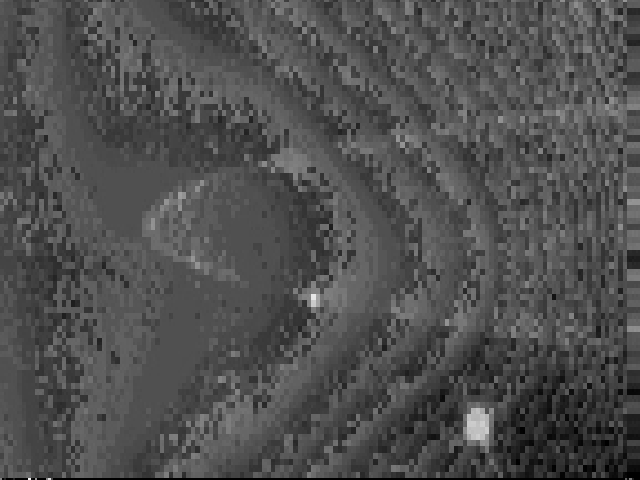

Satellite Rings Movie

This brief movie clip (of which the release image is a still frame), taken by NASA’s Cassini spacecraft as it approached Jupiter, shows the motions, over a 16 hour-period, of two satellites embedded in Jupiter’s ring. The moon Adrastea is the fainter of the two, and Metis the brighter. Images such as these will be used to refine the orbits of the two bodies.

The movie was made from images taken during a 40-hour sequence of the Jovian ring on December 11, 2000.

Cassini is a cooperative mission of NASA, the European Space Agency and the Italian Space Agency. JPL, a division of the California Institute of Technology in Pasadena, manages Cassini for NASA’s Office of Space Science, Washington, D.C.

Credit: NASA/JPL/University of Arizona